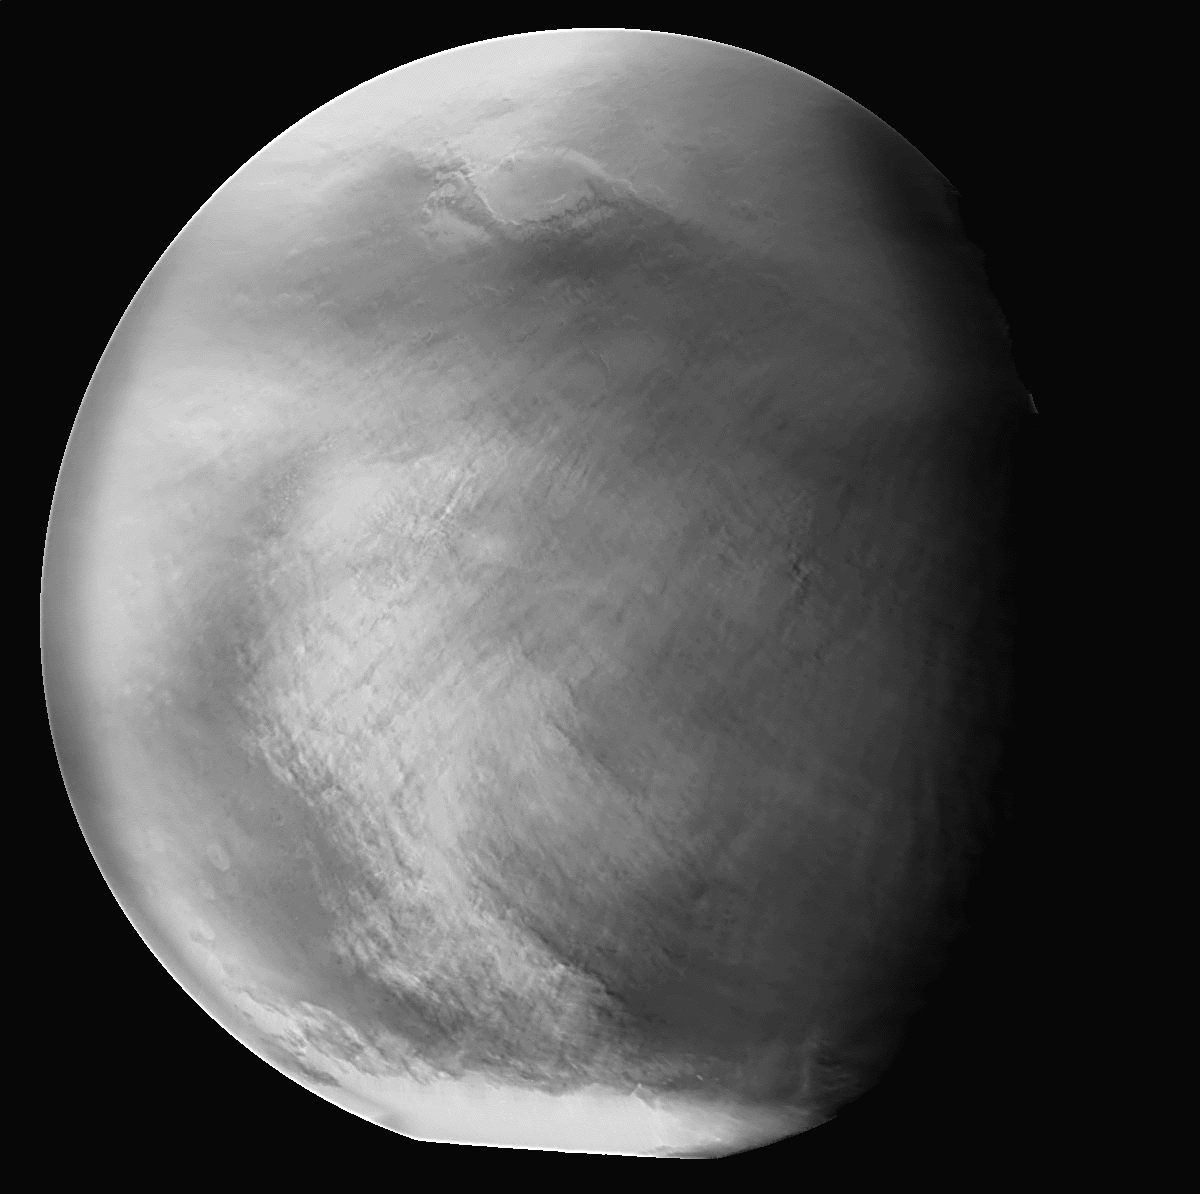

1997 Martian Dust Storm

Blue-filter image of the 1997 Martian dust storm. Mars Orbiter Camera wide-angle frame from Orbit 50.

Figure caption from Science Magazine.

Credit: NASA/JPL/Malin Space Science Systems